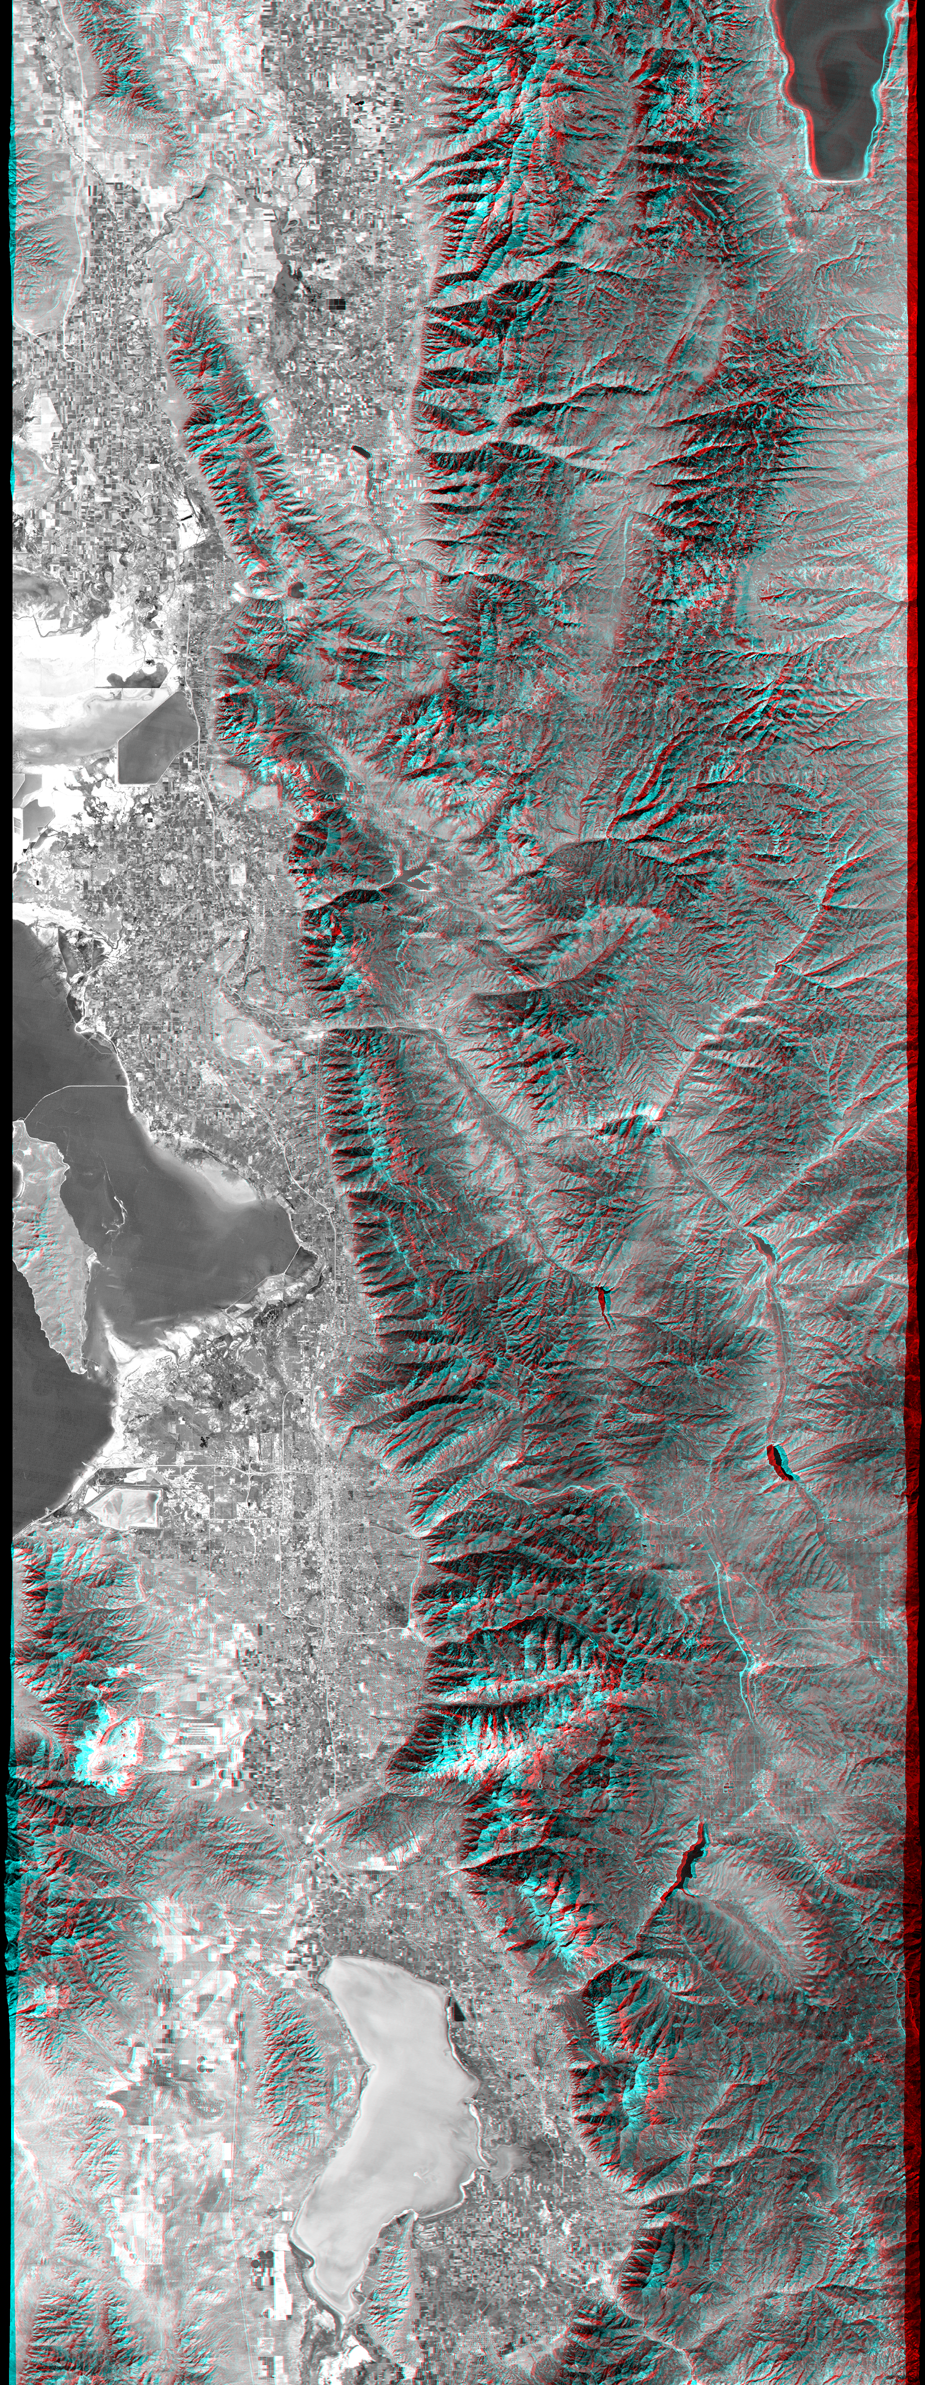

Anaglyph, Salt Lake City, Utah

The 2002 Winter Olympics are hosted by Salt Lake City at several venues within the city, in nearby cities, and within the adjacent Wasatch Mountains. This anaglyph image provides a stereoscopic map view of north central Utah that includes all of these Olympic sites. In the south, next to Utah Lake, Provo hosts the ice hockey competition. In the north, northeast of the Great Salt Lake, Ogden hosts curling and the nearby Snowbasin ski area hosts the downhill events. In between, southeast of the Great Salt Lake, Salt Lake City hosts the Olympic Village and the various skating events. Further east, across the Wasatch Mountains, the Park City ski resort hosts the bobsled, ski jumping, and snowboarding events. The Winter Olympics are always hosted in mountainous terrain. This view shows the dramatic landscape that makes the Salt Lake City region a world-class center for winter sports.

The stereoscopic effect of this anaglyph was created by first draping a Landsat satellite image over a Shuttle Radar Topography Mission digital elevation model and then generating two differing perspectives, one for each eye. When viewed through special glasses, the result is a vertically exaggerated view of Earth’s surface in its full three dimensions. Anaglyph glasses cover the left eye with a red filter and cover the right eye with a blue filter.

Landsat has been providing visible and infrared views of the Earth since 1972. SRTM elevation data matches the 30-meter (98-foot) resolution of most Landsat images and will substantially help in analyzing the large and growing Landsat image archive, managed by the U.S. Geological Survey (USGS).

Elevation data used in this image was acquired by the Shuttle Radar Topography Mission (SRTM) aboard the Space Shuttle Endeavour, launched on Feb. 11, 2000. SRTM used the same radar instrument that comprised the Spaceborne Imaging Radar-C/X-Band Synthetic Aperture Radar (SIR-C/X-SAR) that flew twice on the Space Shuttle Endeavour in 1994. SRTM was designed to collect 3-D measurements of the Earth’s surface. To collect the 3-D data, engineers added a 60-meter (approximately 200-foot) mast, installed additional C-band and X-band antennas, and improved tracking and navigation devices. The mission is a cooperative project between NASA, the National Imagery and Mapping Agency (NIMA) of the U.S. Department of Defense and the German and Italian space agencies. It is managed by NASA’s Jet Propulsion Laboratory, Pasadena, Calif., for NASA’s Earth Science Enterprise, Washington, D.C.

Size: 222 x 93.8 kilometers (138 x 58.2 miles)
Location: 40.0 to 42.0 deg. North lat., 111.25 to 112.25.0 deg. West lon.(exactly)
Orientation: North at top
Image Data: Landsat Bands 3, 2, 1 as panchromatic grey.
Original Data Resolution: SRTM 1 arcsecond (30 meters or 98 feet), Thematic Mapper 30 meters (98 feet)
Date Acquired: February 2000 (SRTM), 1990s (Landsat 5 image mosaic)

Credit: NASA/JPL/NIMA